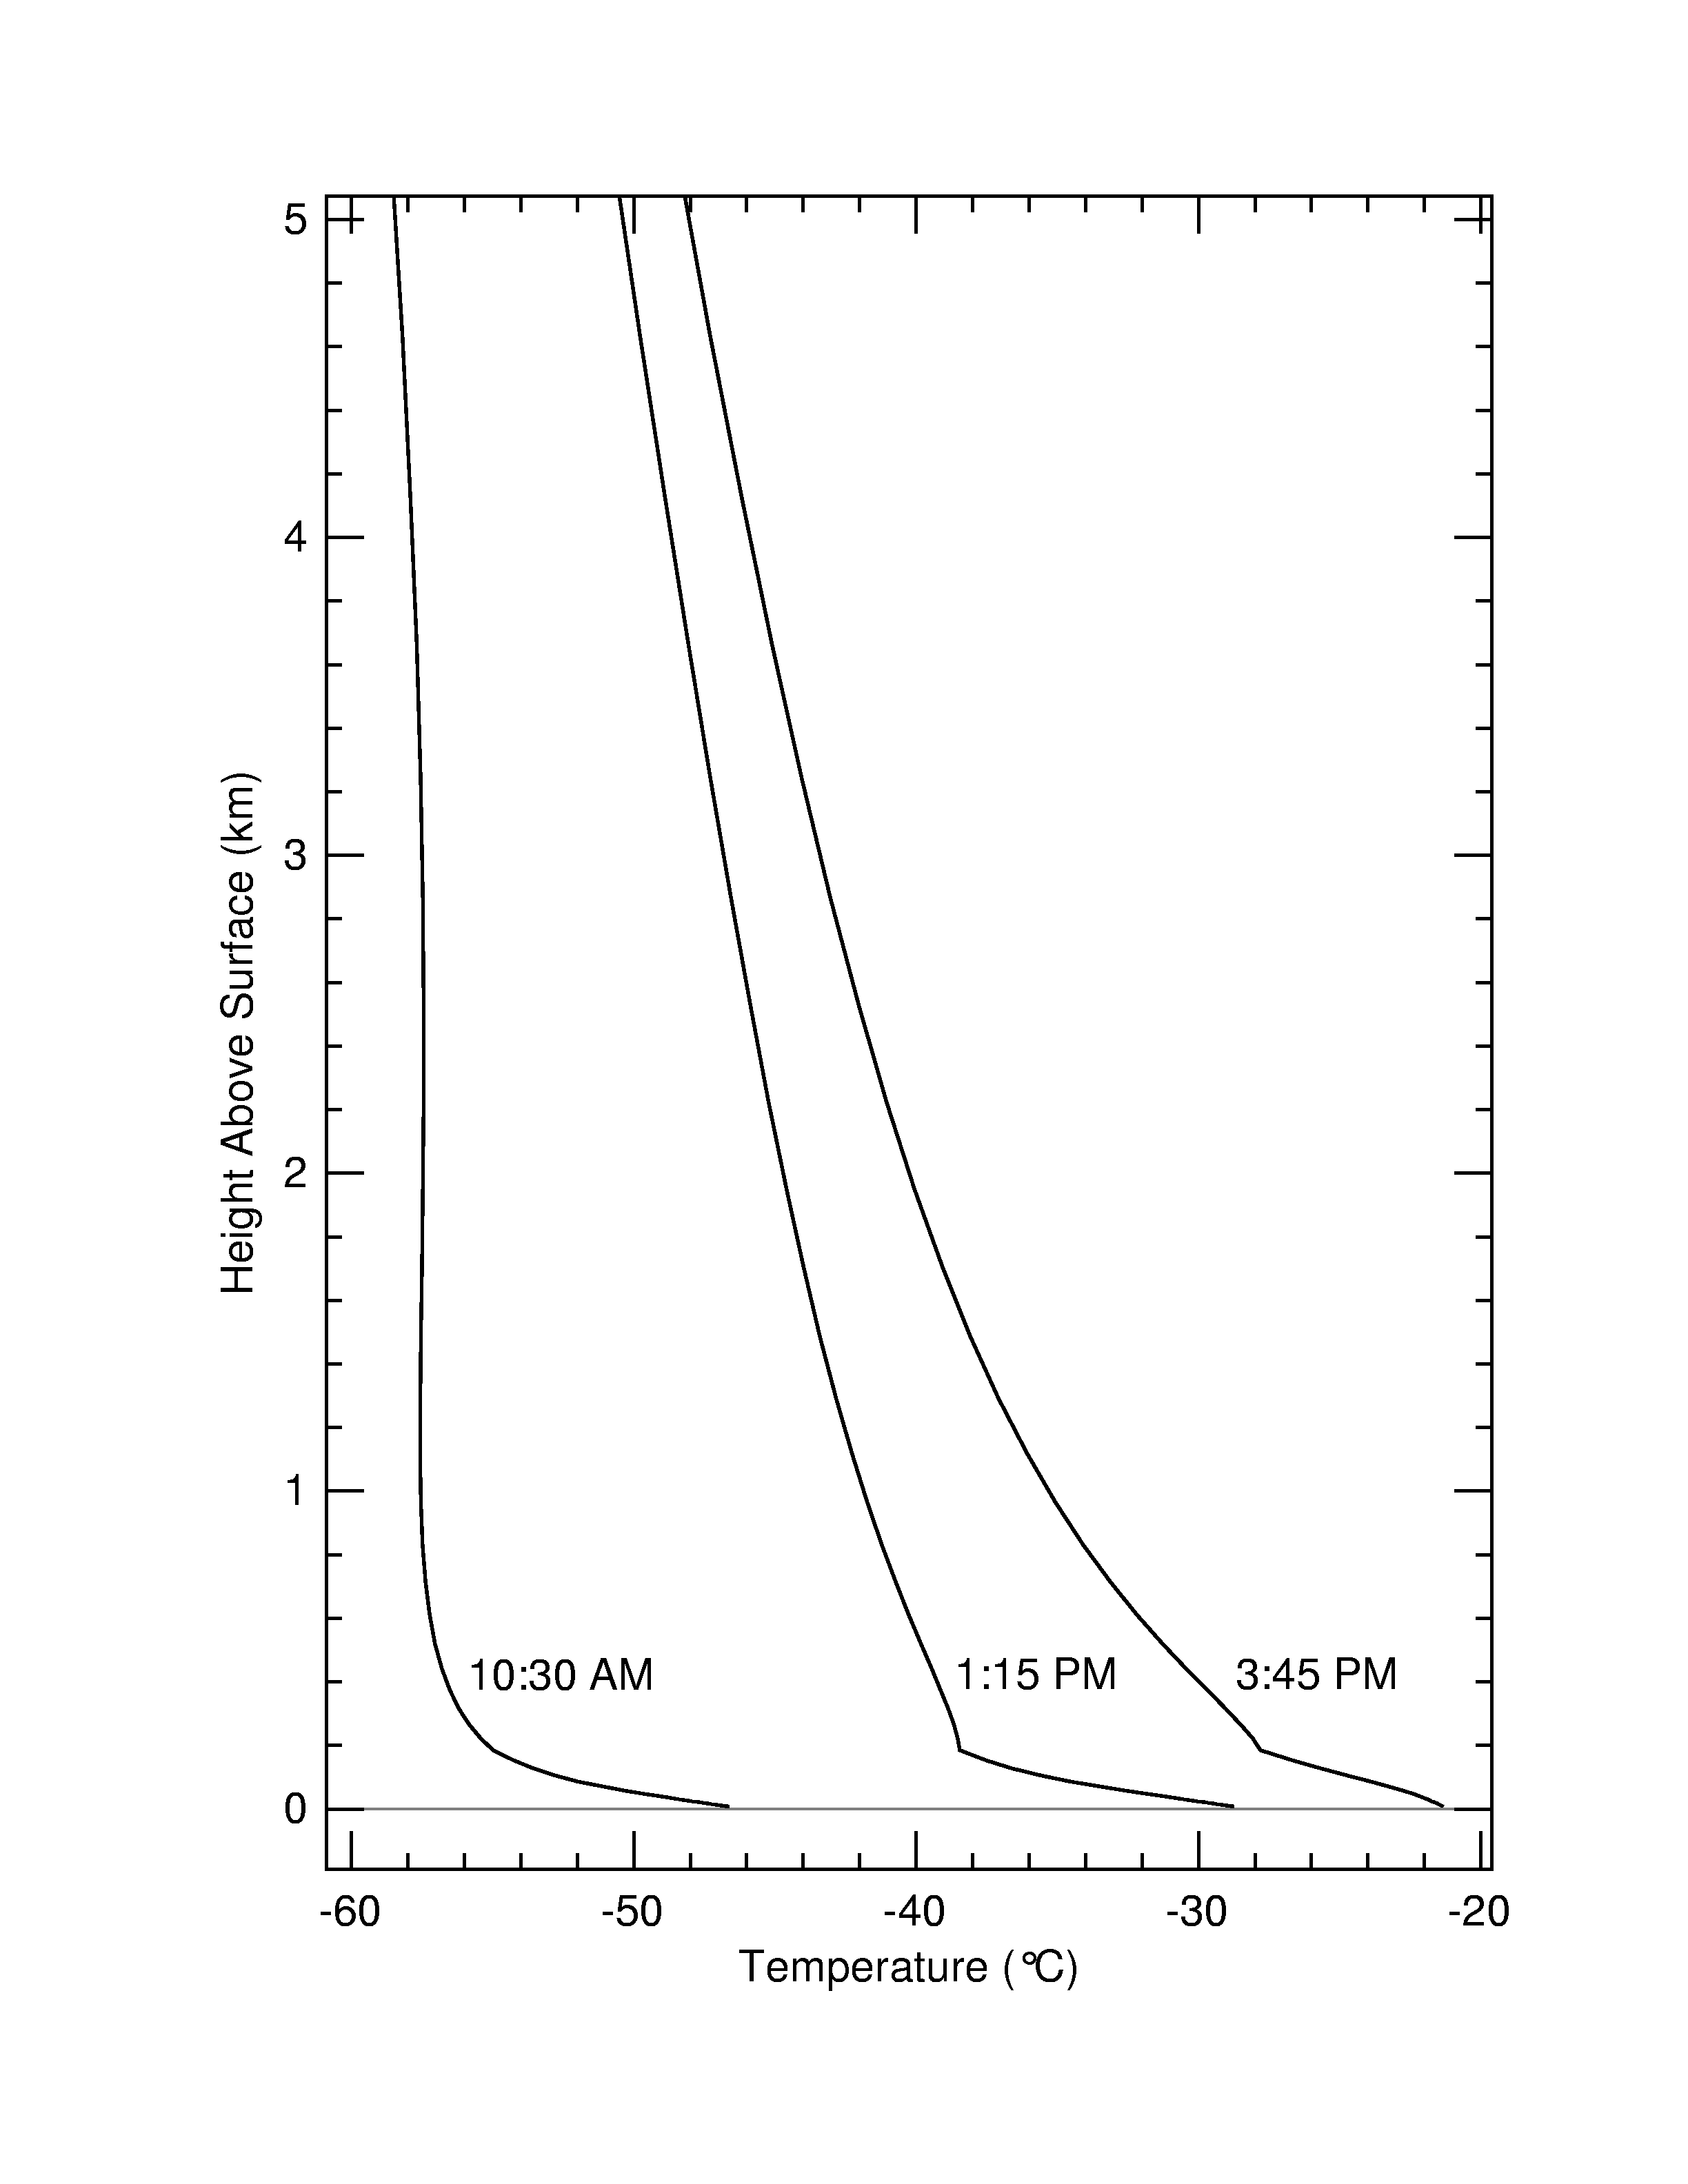

The Unpredictable Weather on Mars

This graph shows the temperature above the surface of Mars at three different points in time: Sol 5, late afternoon; Sol 6, mid-morning; and Sol 7, early afternoon (Sol 5 occurred on the night of January 7/8, 2004). These temperature profiles were derived from data taken by the mini-thermal emission spectrometer onboard the Mars Exploration Rover Spirit. By measuring the brightness of the carbon dioxide gas that makes up the martian atmosphere, scientists can deduce the surface temperature above Mars between 20 meters (65 feet) and 2 kilometers (1.2 miles). The observations show large changes in atmospheric temperature both as a function of time of day, and as a function of height near the surface.

Credit: NASA/JPL/Arizona State University